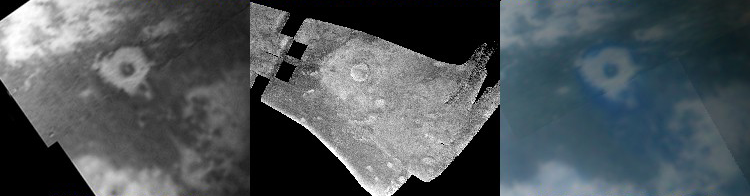

Titan Crater in Three Views

Figure 1: Titan Crater in Three Views

This three-panel image shows one of Titan’s most prominent impact craters in an infrared-wavelength image (left), radar image (center) and in the false-color image (right). The Cassini radar imaged this crater during Cassini’s third flyby of Titan, on Feb. 15, 2005, (see PIA07368). The crater, located at 16 degrees west, 11 degrees north, is about 80 kilometers (50 miles) in diameter and is surrounded beyond that by a blanket of material thrown out of the crater during impact. In radar, brighter surfaces mean rougher terrains, or else terrains tilted toward the radar.

Two Titan flybys later, on April 16, the visual infrared mapping spectrometer on Cassini obtained images of the same crater. The panel on the left is an image at the 2.0 micron wavelength, showing that the crater has a dark floor and a small bright area in the center. The crater is surrounded by bright material, which has a very faint halo slightly darker than the surrounding dark material. Compare the radar image with the visual infrared mapping spectrometer image. Both the crater and the blanket of surrounding material (called ejecta) are bright at radar wavelengths; in the infrared, the crater itself is dark and this blanket of material is quite bright. In radar, the faint halo surrounding the blanket of material is quite similar in appearance to the rest of the ejecta blanket.

The right hand panel is a false-color visual infrared mapping spectrometer image of the crater at lower resolution. It shows the faint halo to be slightly bluer than surrounding material. That the material is bluer than its surroundings, while also being darker, suggests that the faint halo is somewhat different in composition. This suggests that the composition of Titan’s upper crust varies with depth, and various materials were excavated when the crater was formed.

The same structure appearing so different to different instruments illustrates the importance of multiple instruments studying such phenomena. The Cassini spacecraft, being the most interdisciplinary spacecraft ever flown, strongly embodies such an approach.

The Cassini-Huygens mission is a cooperative project of NASA, the European Space Agency and the Italian Space Agency. The Jet Propulsion Laboratory, a division of the California Institute of Technology in Pasadena, manages the mission for NASA’s Science Mission Directorate, Washington, D.C. The Cassini orbiter and its two onboard cameras were designed, developed and assembled at JPL. The radar instrument team is based at JPL, working with team members from the United States and several European countries. The visual and infrared mapping spectrometer team is based at the University of Arizona, Tucson.

Credit: NASA/JPL-Caltech/University of Arizona